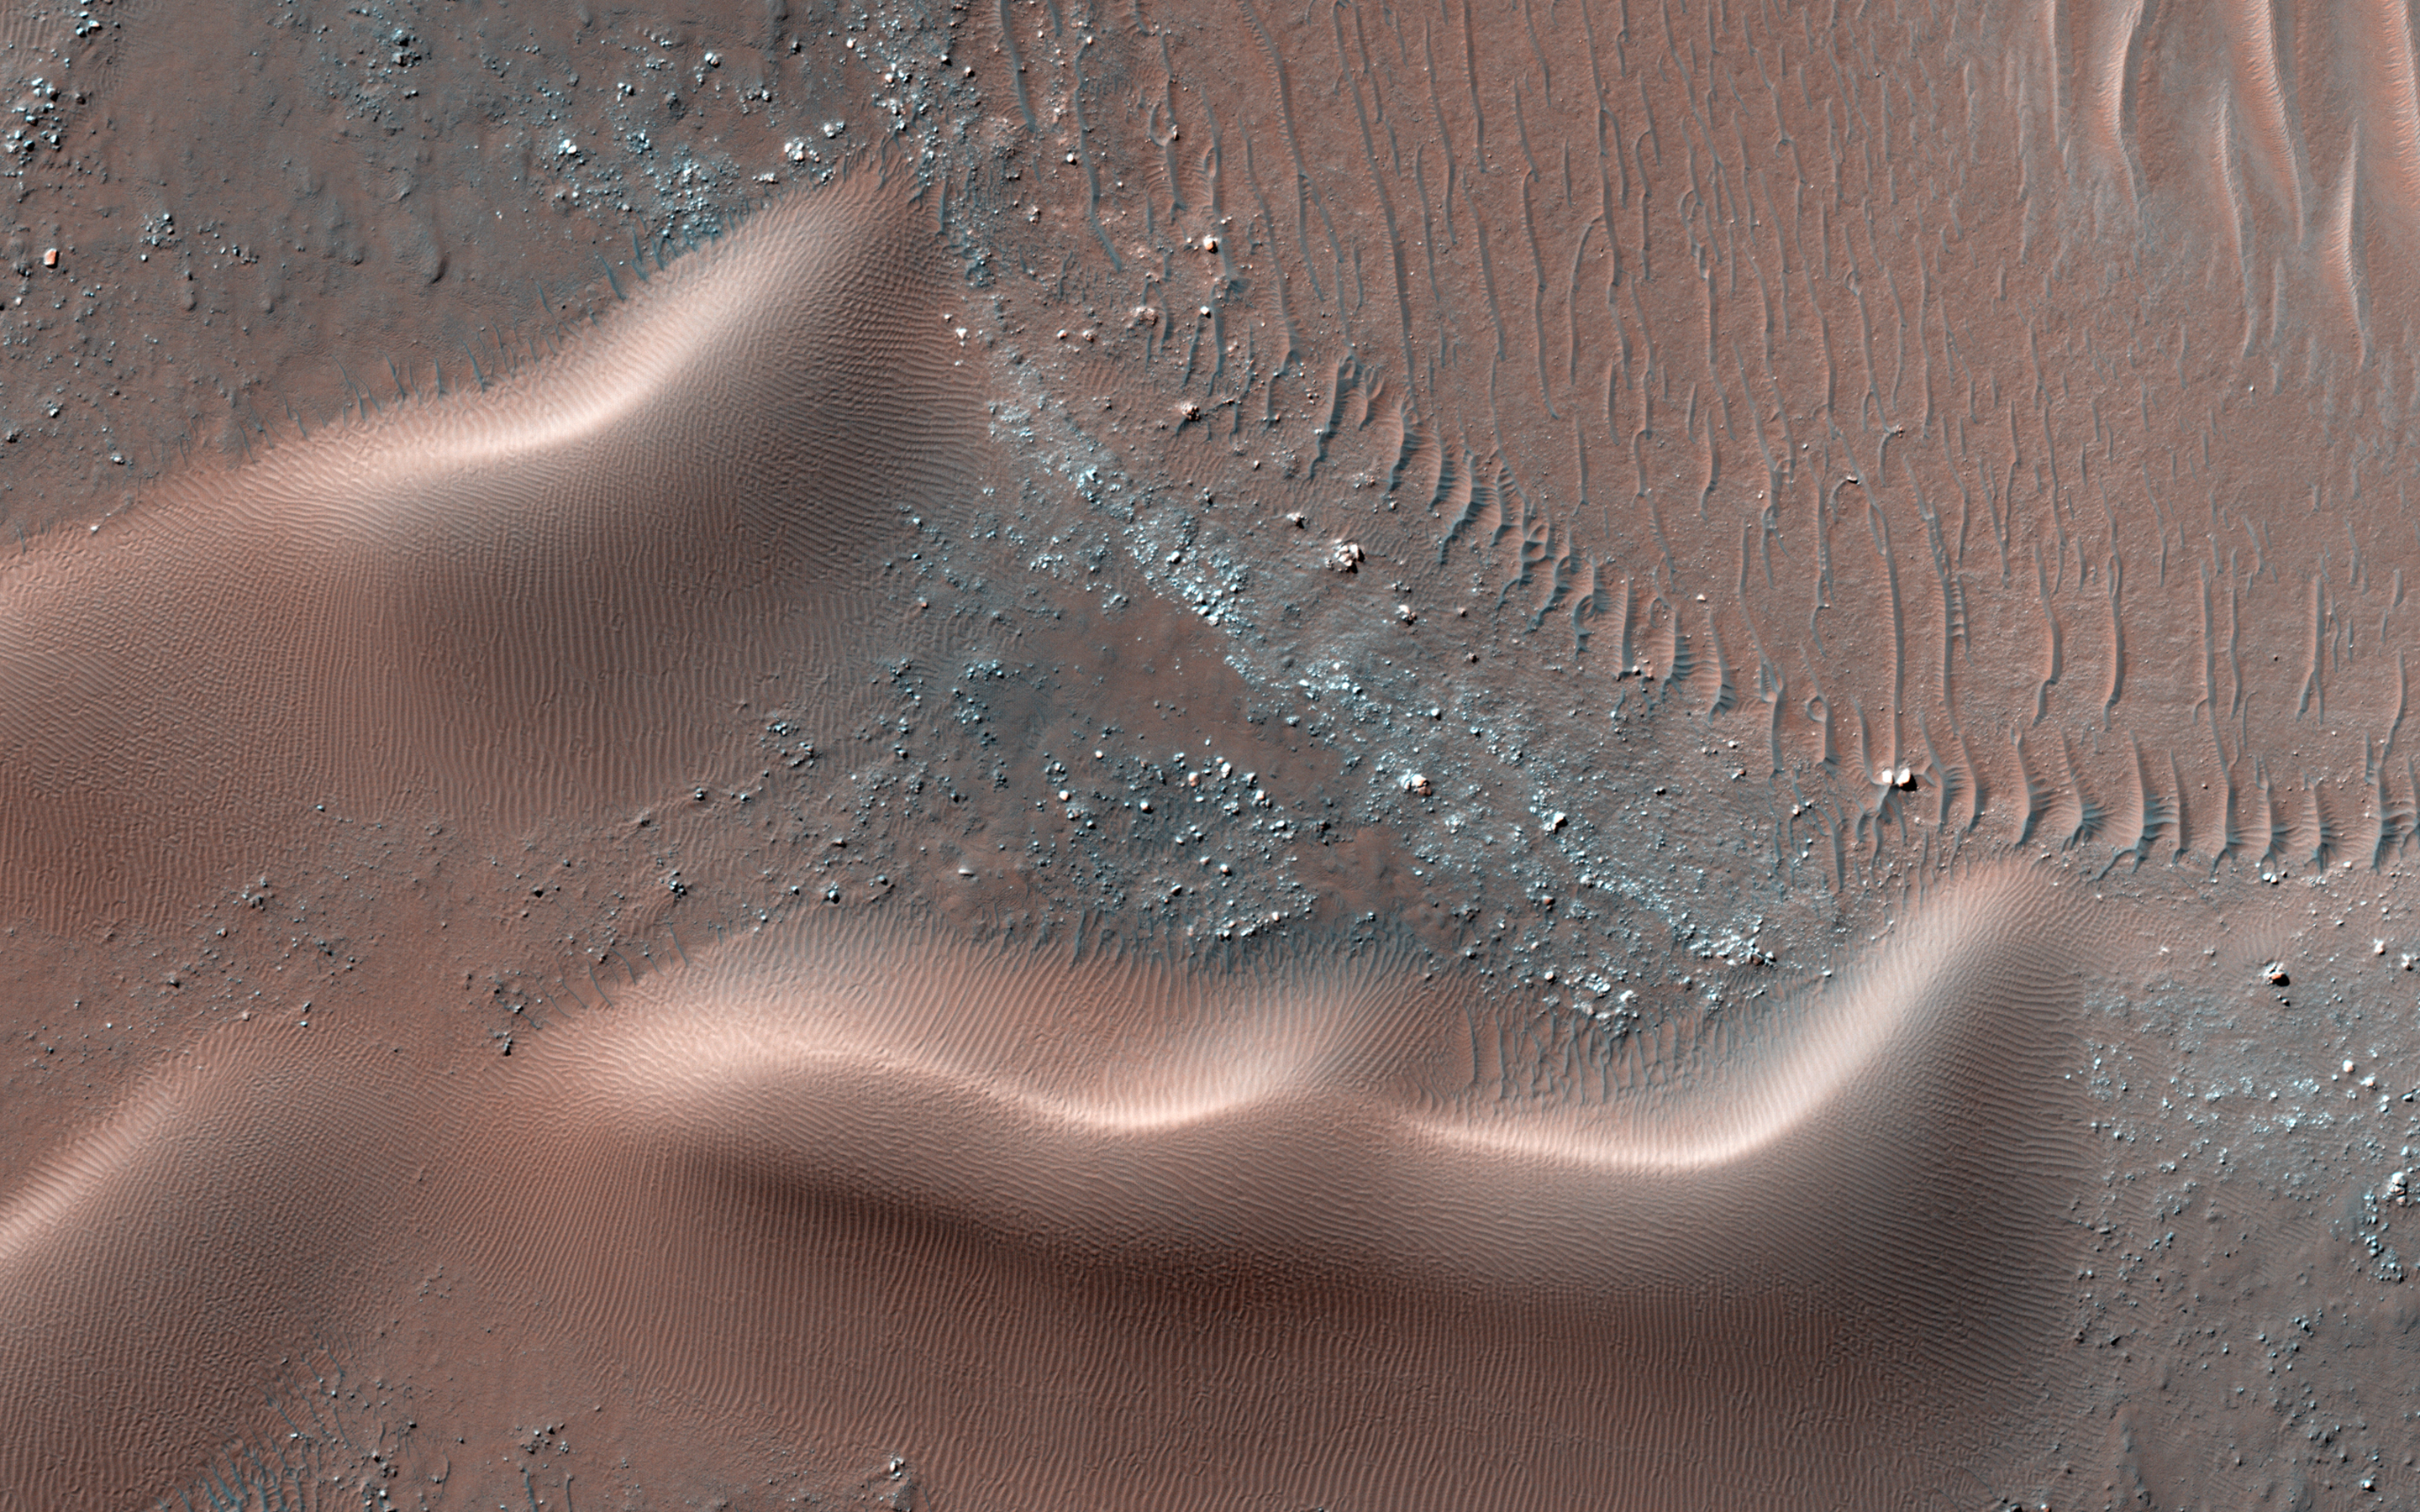

Migrating and Static Sand Ripples on Mars

Having operated at Mars for more than seven years, MRO and the HiRISE camera continue to make new discoveries. One of these is that many sand dunes and ripples are moving, some at rates of several meters per year.

In this observation, a dune field in a Southern hemisphere crater was observed approximately one Mars year apart, first on 2 September 2011 and then again on 11 July 2013 (a year on Mars is 687 Earth days). By taking images at the same time of year, solar illumination angles are the same, so that subtle apparent changes can be linked to true displacement on the surface and not artifacts.

In these two images, there is little distortion (a digital elevation model would remove more distortion). Here, we focus on the southern and northern part of two adjacent dunes. With an animated image, the displacement of ripples on the dunes relative to nearby rocks and dark ripples are clearly visible. It seems that the ripples on the southern dune are moving northeast, while those on the northern dune are moving west, indicating complex winds in this area. The static dark ripples may be composed of larger grains than those in the dunes and are therefore harder to move.

In most areas of Mars, darker-toned ripples are more mobile than lighter ones. This area is different, demonstrating that continued imaging of the Martian surface results in new findings and revisions of ideas.

This is a stereo pair with ESP_032748_1275.

HiRISE is one of six instruments on NASA’s Mars Reconnaissance Orbiter. The University of Arizona, Tucson, operates the orbiter’s HiRISE camera, which was built by Ball Aerospace & Technologies Corp., Boulder, Colo. NASA’s Jet Propulsion Laboratory, a division of the California Institute of Technology in Pasadena, manages the Mars Reconnaissance Orbiter Project for the NASA Science Mission Directorate, Washington.

Credit: NASA/JPL-Caltech/Univ. of Arizona